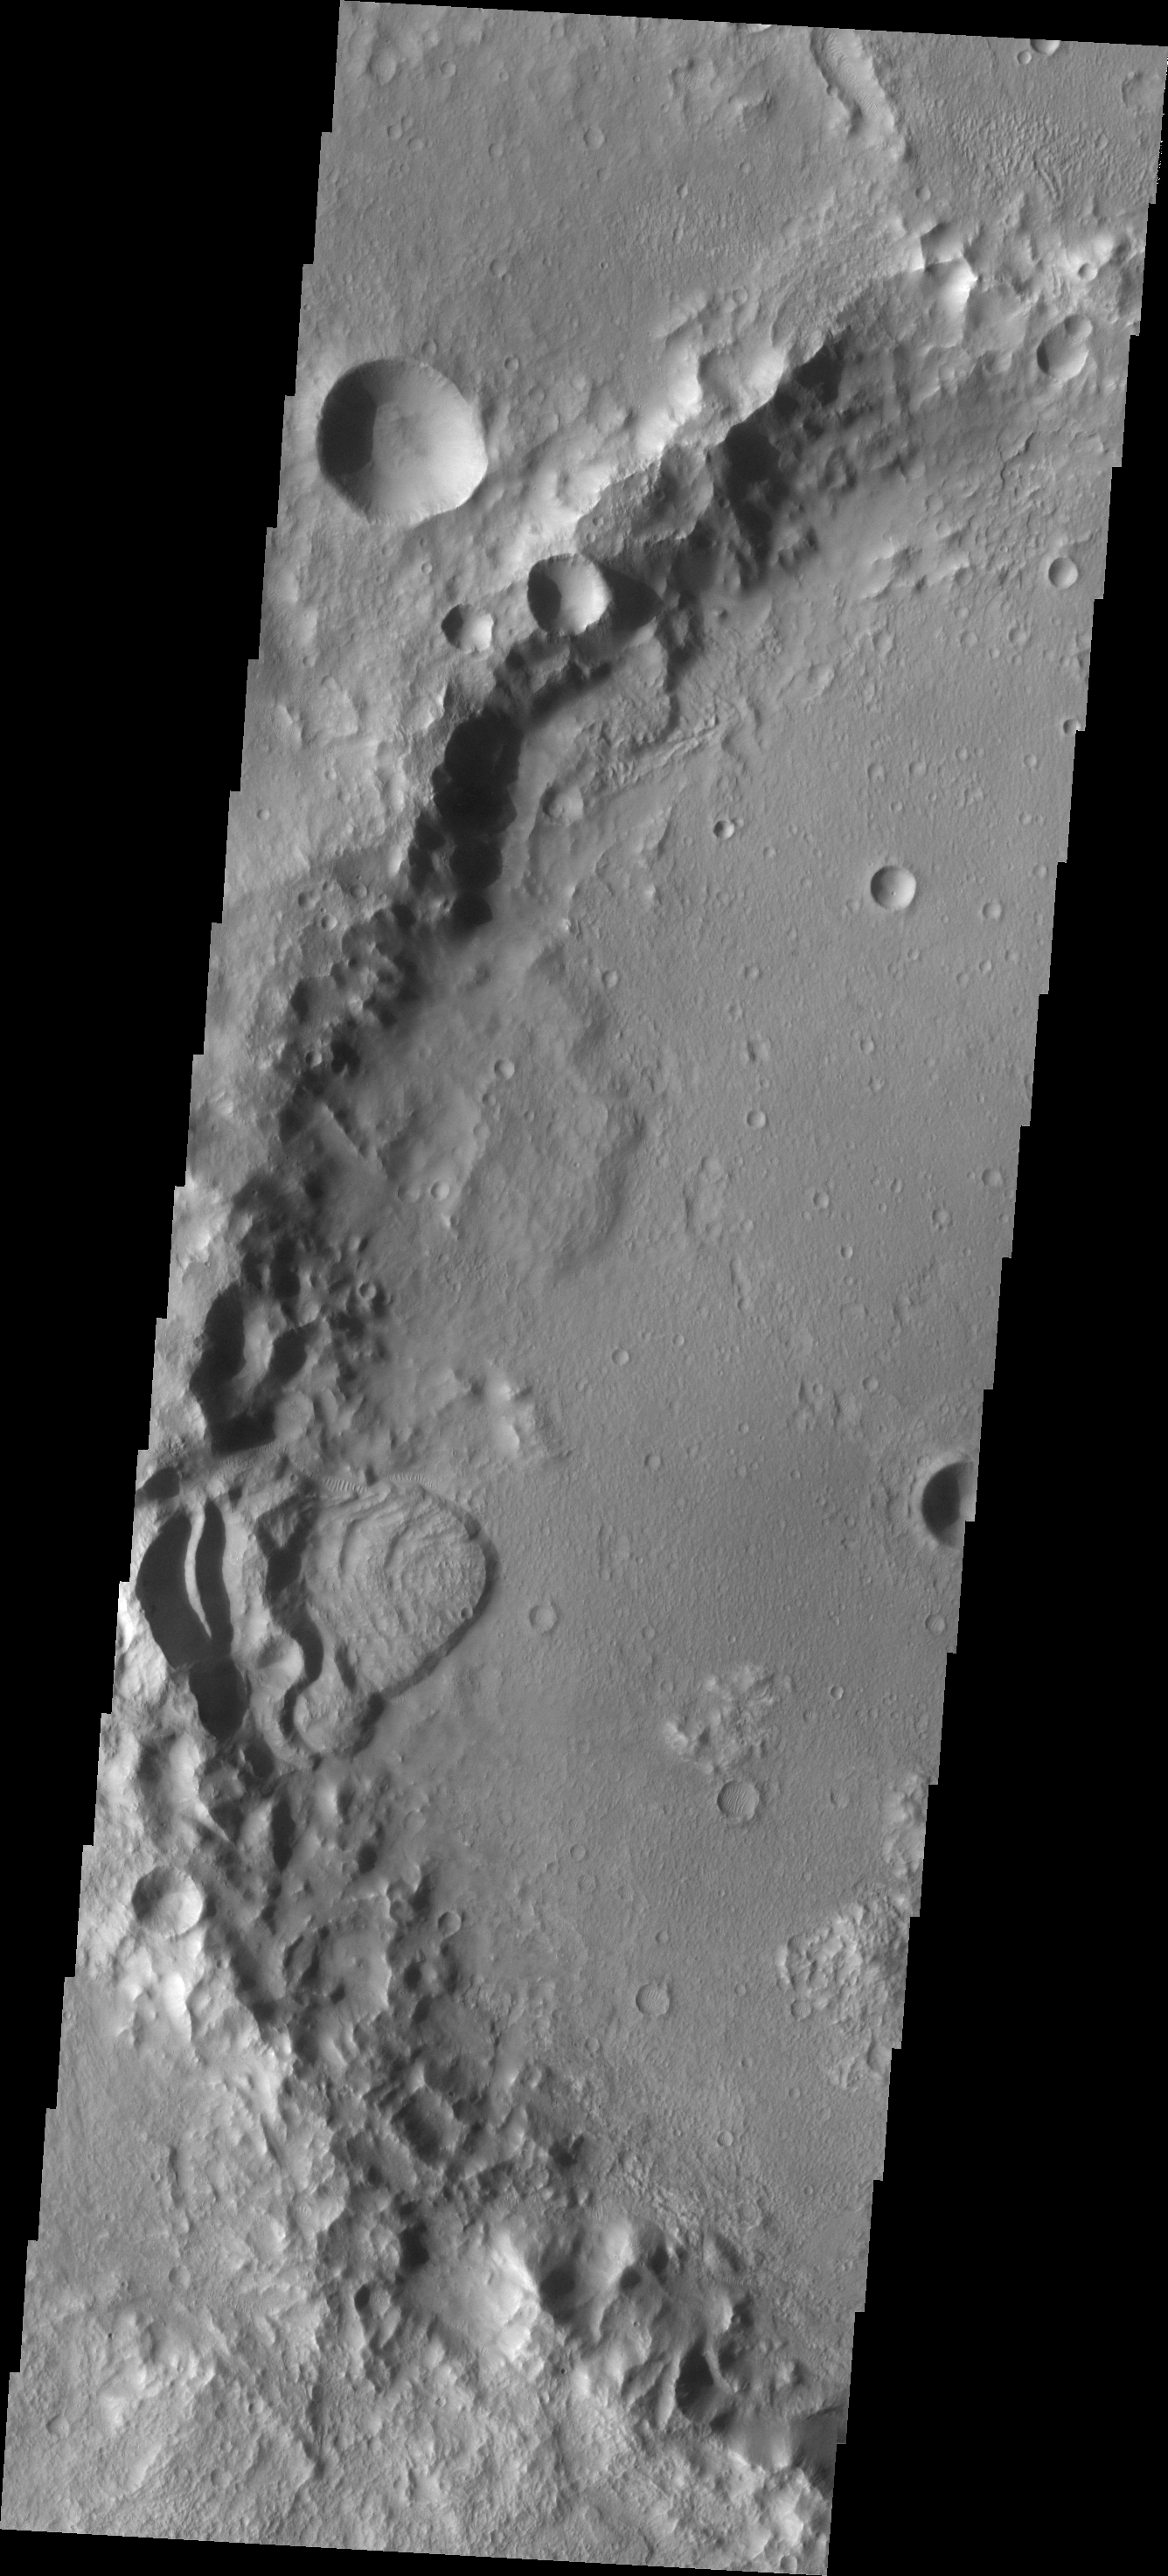

Landslide

This landslide is located in an unnamed crater in Terra Sirenum.

Image information: VIS instrument. Latitude -32.0N, Longitude 201.1E. 17 meter/pixel resolution.

Please see the THEMIS Data Citation Note for details on crediting THEMIS images.

Note: this THEMIS visual image has not been radiometrically nor geometrically calibrated for this preliminary release. An empirical correction has been performed to remove instrumental effects. A linear shift has been applied in the cross-track and down-track direction to approximate spacecraft and planetary motion. Fully calibrated and geometrically projected images will be released through the Planetary Data System in accordance with Project policies at a later time.

NASA’s Jet Propulsion Laboratory manages the 2001 Mars Odyssey mission for NASA’s Office of Space Science, Washington, D.C. The Thermal Emission Imaging System (THEMIS) was developed by Arizona State University, Tempe, in collaboration with Raytheon Santa Barbara Remote Sensing. The THEMIS investigation is led by Dr. Philip Christensen at Arizona State University. Lockheed Martin Astronautics, Denver, is the prime contractor for the Odyssey project, and developed and built the orbiter. Mission operations are conducted jointly from Lockheed Martin and from JPL, a division of the California Institute of Technology in Pasadena.

Credit: NASA/JPL/ASU